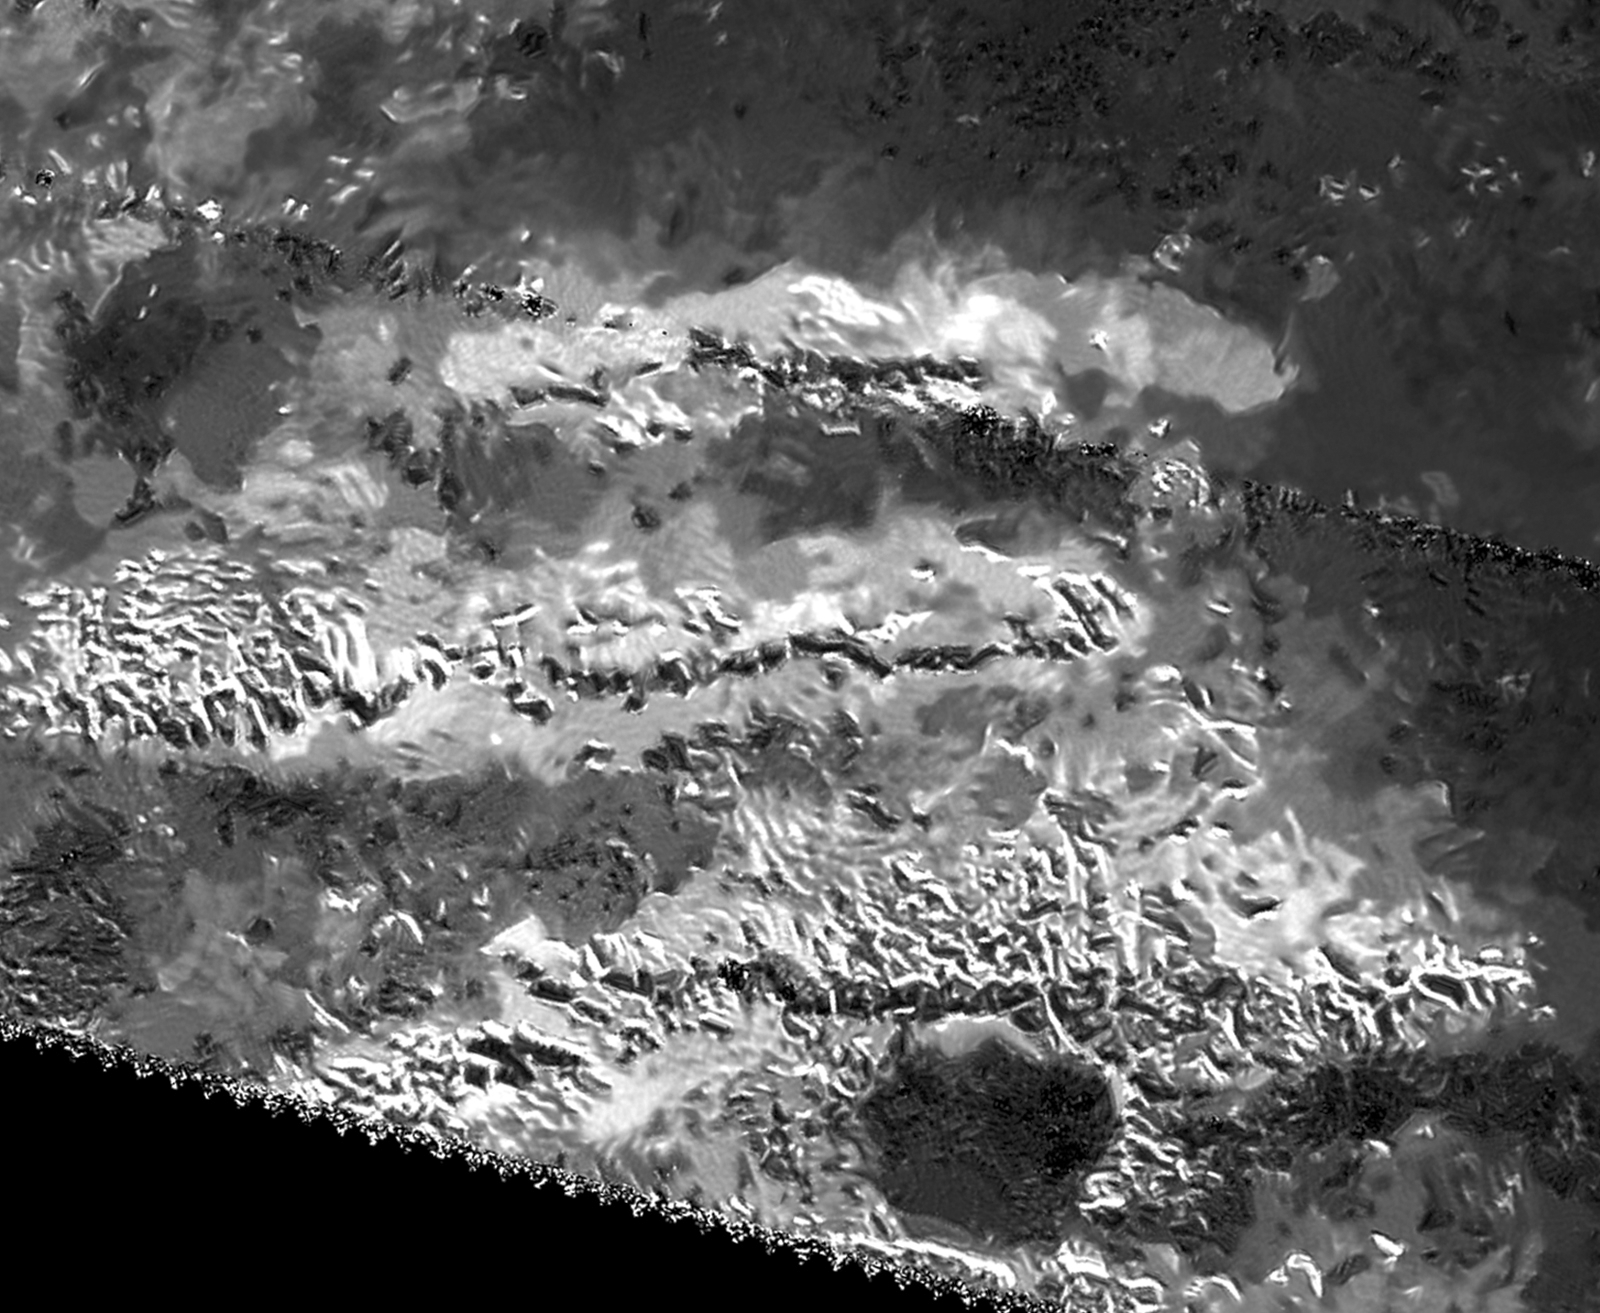

Radar View of Titan’s Tallest Mountains

The trio of ridges on Titan known as Mithrim Montes is home to the hazy Saturnian moon’s tallest peak. The mountain, which has an elevation of 10,948 feet (3,337 meters), is located midway along the lower of the three ridges shown in this radar image from NASA’s Cassini spacecraft.

Radar images do not present scenes as they would appear to human eyes. Instead of sunlight, radar images use radio waves beamed by the spacecraft that are reflected and scattered off of Titan’s surface in order to see through Titan’s opaque atmosphere. Bright regions indicate materials that are rough or that otherwise scatter the beam; dark regions indicate materials that are relatively smooth or that otherwise absorb radar waves. A side effect of this technique is the grainy pattern called “speckle” that typically is present in Cassini radar images.

This view was produced using a technique for handling noise in Cassini radar images, called despeckling, that produces clearer, easier-to-interpret views (see also PIA19053, PIA19054 and PIA19052).

A labeled version of this image is also available in Figure 1, along with a version produced using more standard processing (without despeckling) in Figure 2. This area was also featured in previous Cassini radar image releases (see PIA13331 and PIA10654).

Titan’s icy crust sits atop a deep ocean of liquid water that probably acts much like Earth’s upper mantle — the layer of hot, high-pressure rock below the crust that can slowly flow and deform over time. Once a period of mountain-building ends, these fluid layers (Earth’s upper mantle and Titan’s liquid ocean) allow the crust to relax, like a person settling into a waterbed. Also, at great depth, the water-ice bedrock of Titan is softer than rock on Earth. Because of these characteristics, scientists would not expect mountains on Titan to tower quite as high as those on Earth, which can rise to heights of more than 5 miles (nearly 9 kilometers). The fact that Titan has significant mountains at all suggests that some active tectonic forces could be affecting the surface, for example, related to Titan’s rotation, tidal forces from Saturn or cooling of the crust.

This radar view was obtained on May 12, 2008 (the flyby called “T-43” by the Cassini team). The image is centered at 2 degrees south latitude, 127 degrees west longitude. The incidence angle is about 34 degrees.

The Cassini-Huygens mission is a cooperative project of NASA, ESA (the European Space Agency) and the Italian Space Agency. NASA’s Jet Propulsion Laboratory, a division of the California Institute of Technology in Pasadena, manages the mission for NASA’s Science Mission Directorate, Washington. The Cassini orbiter was designed, developed and assembled at JPL. The radar instrument was built by JPL and the Italian Space Agency, working with team members from the United States and several European countries.

Credit: NASA/JPL-Caltech/ASI